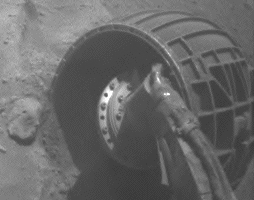

Slight Movement by Spirit’s Right-Front Wheel, Sol 2113

This blink comparison aids evaluation of a test of the right-front wheel of NASA’s Mars Exploration Rover Spirit during the rover’s 2,113th Martian day, or sol (Dec. 12, 2009). The test of electrical resistance in the wheel’s drive motor, planned for comparison with results of tests on the right-rear wheel, surprisingly indicated normal resistance and produced a slight wheel movement of about one-fourth of one degree. Slight wheel movement is expected during a resistance test for an operating wheel actuator, but the right-front actuator (the combination of motor and gearbox) was expected to be non-operational because it had stopped working in April 2006.

The results of the resistance test do not enable a conclusion about whether the right-front wheel is usable for driving. Further tests are planned for both the right-front wheel and for the right-rear wheel, which has not moved since it stalled on Sol 2099 (Nov. 28, 2009).

The two wide-angle views shown one after the other in this comparison come from Spirit’s front hazard-avoidance camera, one taken before the resistance test and the other after the test. The most obvious change is in the position of shadows, a change unrelated to the wheel’s movement during the drive. The shaded area gets smaller in the “after” image. The very small amount of wheel movement discernible — and also indicated by telemetry from the rover — is equivalent to about one full rotation of the drive motor at the wheel’s gear ratio of about 1,500 motor rotations for each full wheel rotation.

The rover team began commanding extrication drives in November after months of Earthbound testing and analysis to develop a strategy for attempting to drive Spirit out of this soft-soil site, called “Troy.” The extrication drives are expected to make slow, if any, progress in coming weeks, and the probability of success in escaping from Troy is uncertain.

Credit: NASA/JPL-Caltech